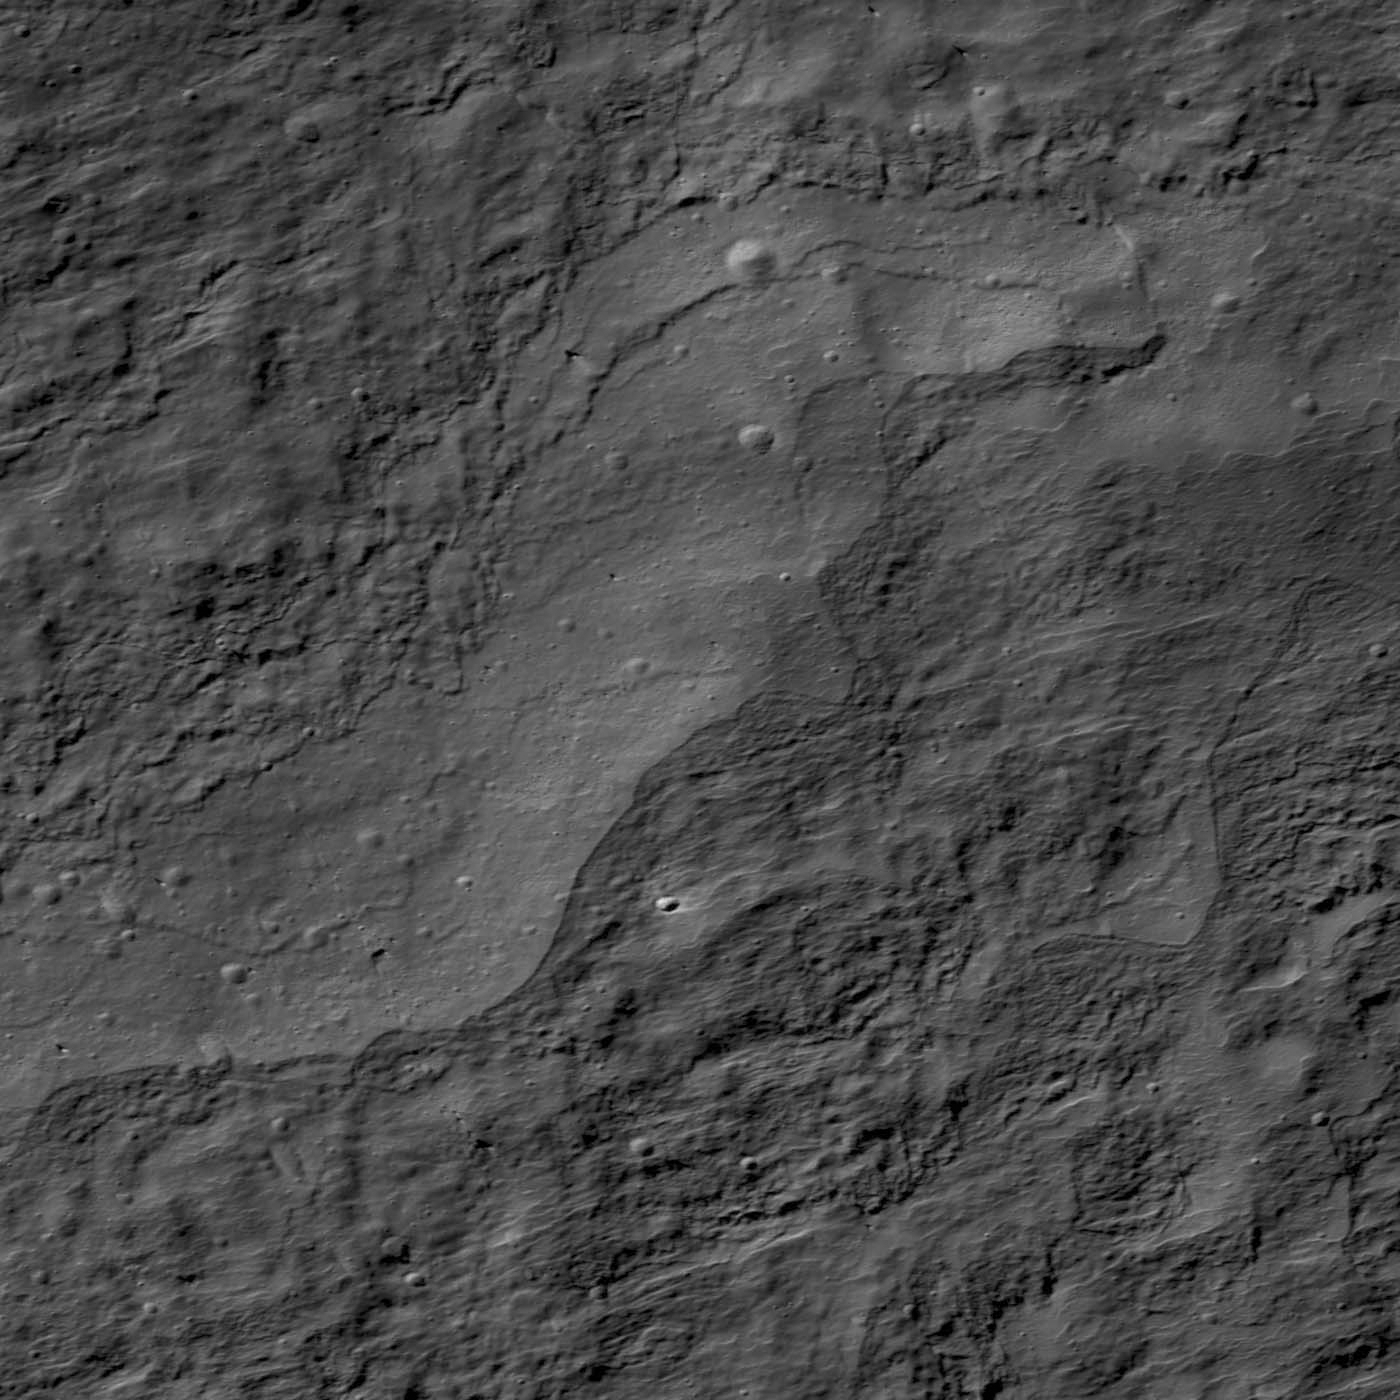

Impact Melt on Klute W Wall

Impact melt deposits on interior wall of Klute W crater. Image is 900 meters wide, LROC NAC M143201144RE.

Further down the wall of Klute W crater (38.2°N, 143.0°W) relative to yesterday’s featured image, the landslide rubble appears to have either been mixed with, or deposited adjacent to, impact melt. The melt deposits produce lobate margins appearing much like lava flows, and the smoother surfaces present more small impact craters than the nearby rough surfaces. Unlike the unconsolidated (loosely packed) landslide debris, the melt surfaces should be solid rock, having formed from rapidly cooling melt following the Klute W impact. Melt surfaces are therefore expected to preserve craters better than landslide materials (see PIA14029).

LROC WAC monochrome mosaic of Klute W and its surroundings
NASA’s Goddard Space Flight Center built and manages the mission for the Exploration Systems Mission Directorate at NASA Headquarters in Washington. The Lunar Reconnaissance Orbiter Camera was designed to acquire data for landing site certification and to conduct polar illumination studies and global mapping. Operated by Arizona State University, LROC consists of a pair of narrow-angle cameras (NAC) and a single wide-angle camera (WAC). The mission is expected to return over 70 terabytes of image data.

Credit: NASA/GSFC/Arizona State University